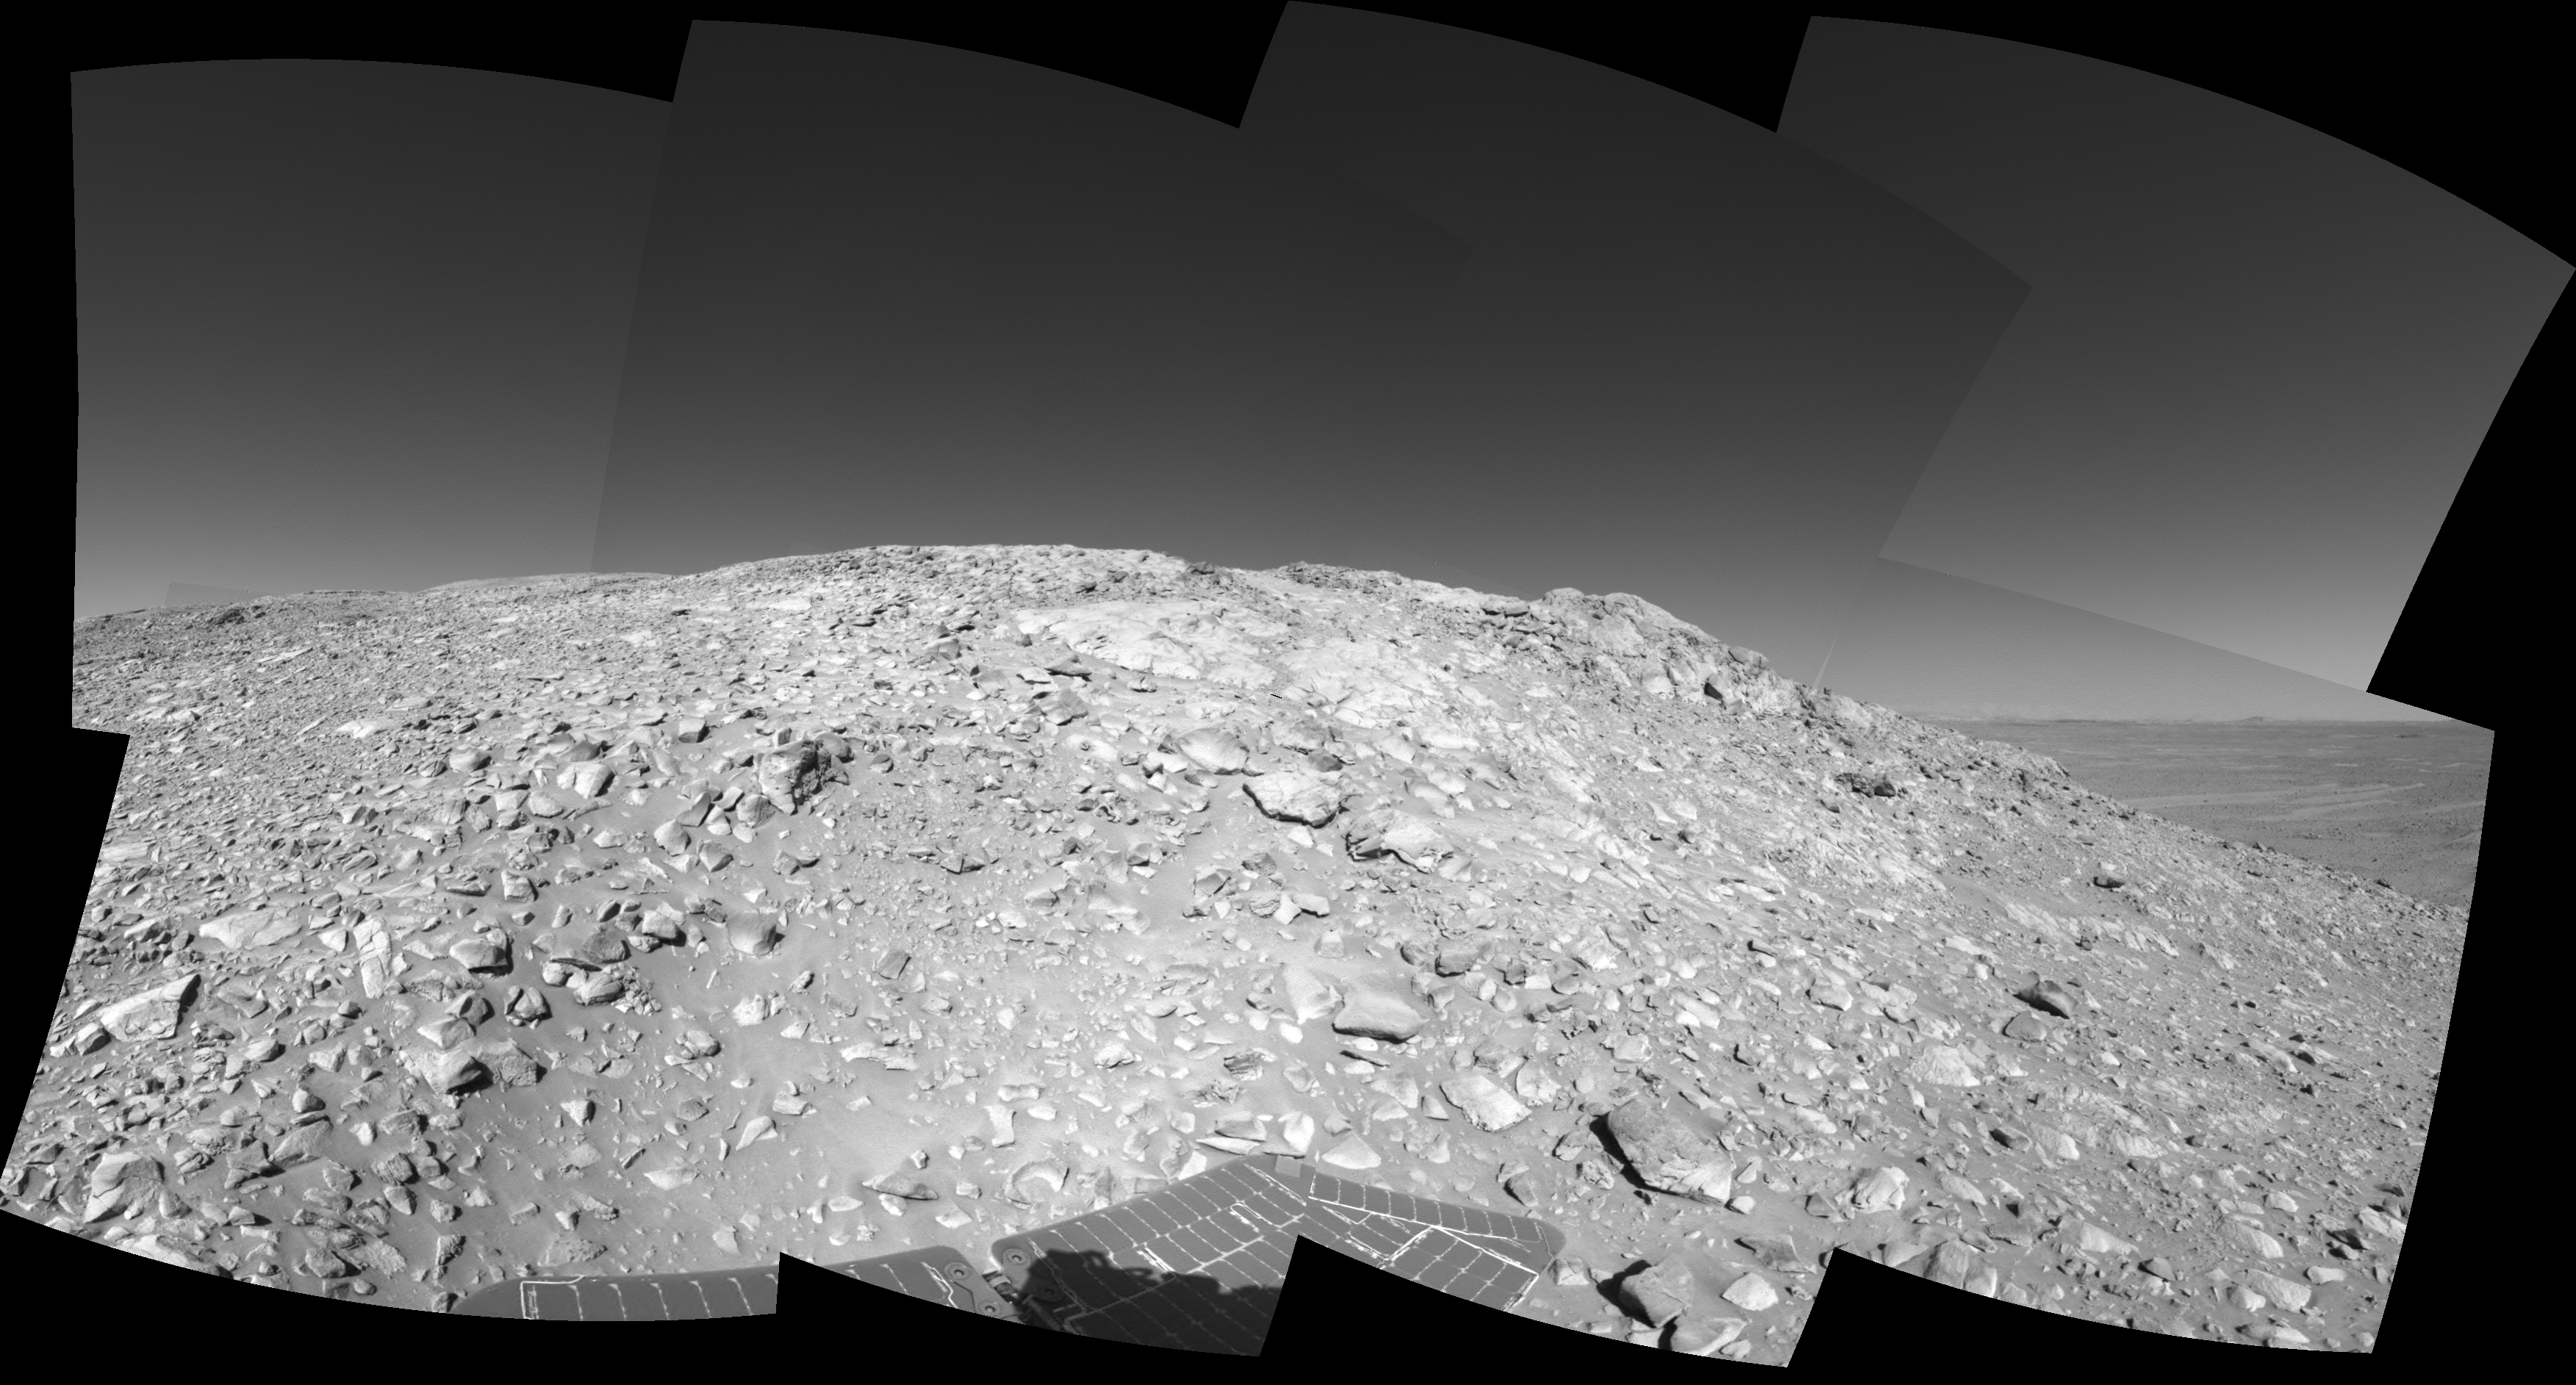

High on ‘West Spur’

A rock outcrop with a view of the surrounding landscape beckons NASA’s Mars Exploration Rover Spirit on sol 203 (July 29, 2004) of its journey of exploration on the red planet. This view is a mosaic of images taken by the rover’s navigation camera at a position labeled as Site 80, near the top of the “West Spur” portion of the “Columbia Hills.” Directly ahead are rock outcrops that scientists will examine for clues that might indicate the presence of water in the past. In the upper right-hand corner is the so-called “sea of basalt,” consisting of lava flows that lapped onto the flanks of the hills. The view is toward the south. The field of view is approximately 170 degrees from right to left and is presented in a cylindrical projection with geometrical seam correction.

Credit: NASA/JPL